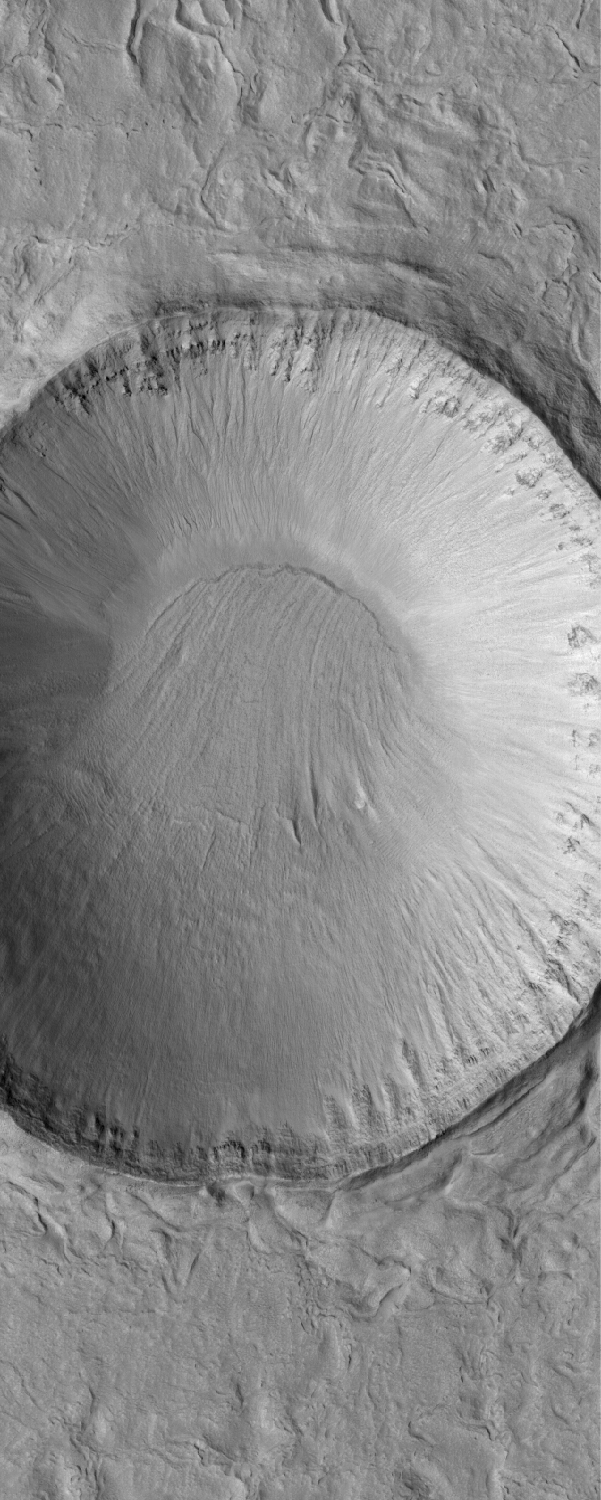

Dunes of the Frozen North

19 March 2005
This Mars Global Surveyor (MGS) Mars Orbiter Camera (MOC) image shows dark north polar dunes overlying other materials in the north polar region.

Location near: 79.1°N, 228.8°W
Image width: ~3 km (~1.9 mi)
Illumination from: lower left
Season: Northern Summer

Credit: NASA/JPL/Malin Space Science Systems